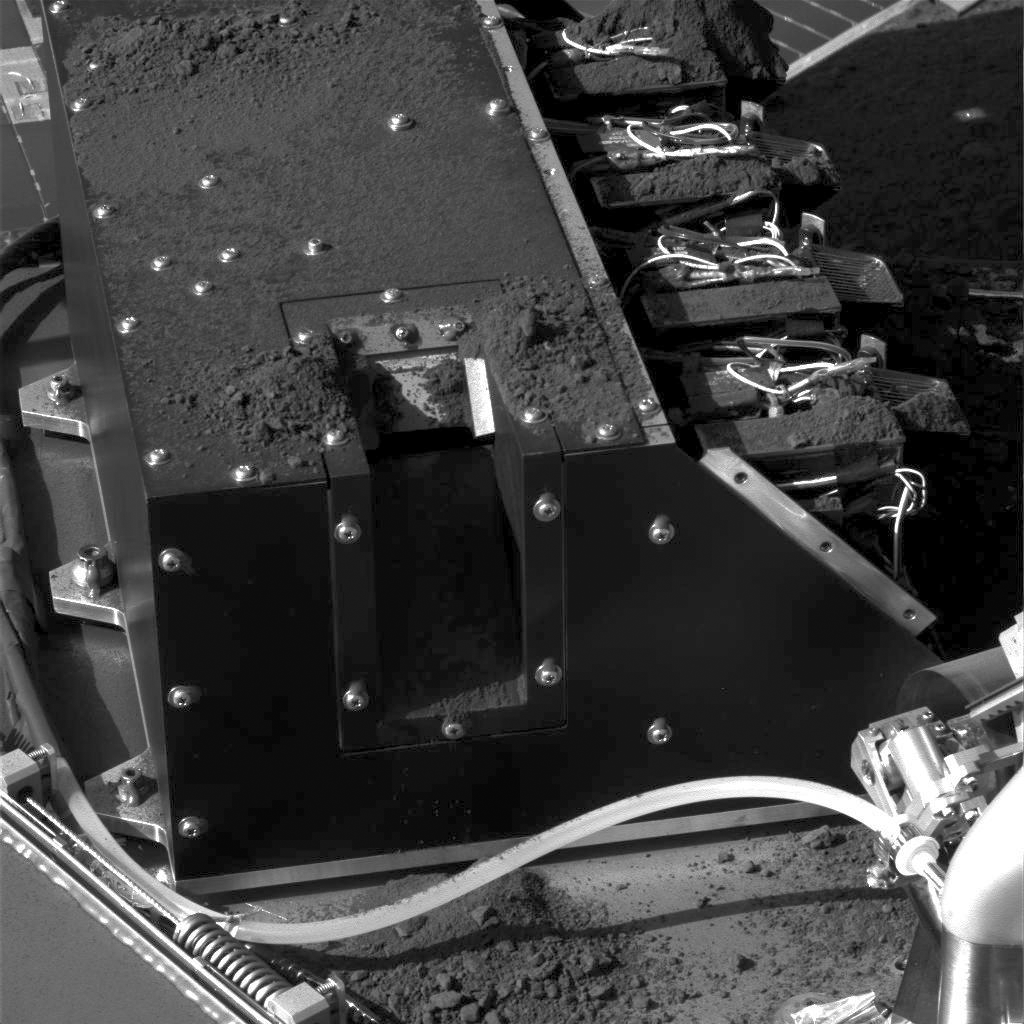

More Soil Delivered to Phoenix Lab

This image, taken by NASA’s Phoenix Mars Lander’s Surface Stereo Imager, documents the delivery of a soil sample from the “Snow White” trench to the Wet Chemistry Laboratory. A small pile of soil is visible on the lower edge of the second cell from the top.This deck-mounted lab is part of Phoenix’s Microscopy, Electrochemistry and Conductivity Analyzer (MECA).

The delivery was made on Sept. 12, 2008, which was Sol 107 (the 107th Martian day) of the mission, which landed on May 25, 2008.

The Wet Chemistry Laboratory mixes Martian soil with an aqueous solution from Earth as part of a process to identify soluble nutrients and other chemicals in the soil. Preliminary analysis of this soil confirms that it is alkaline, and composed of salts and other chemicals such as perchlorate, sodium, magnesium, chloride and potassium. This data validates prior results from that same location, said JPL’s Michael Hecht, the lead scientist for MECA.

In the coming days, the Phoenix team will also fill the final four of eight single-use ovens on another soil-analysis instrument, the Thermal and Evolved Gas Analyzer, or TEGA. The team’s strategy is to deliver as many samples as possible before the power produced by Phoenix’s solar panels declines due to the end of the Martian summer.

The Phoenix Mission is led by the University of Arizona, Tucson, on behalf of NASA. Project management of the mission is by NASA’s Jet Propulsion Laboratory, Pasadena, Calif. Spacecraft development is by Lockheed Martin Space Systems, Denver.

Photojournal Note: As planned, the Phoenix lander, which landed May 25, 2008 23:53 UTC, ended communications in November 2008, about six months after landing, when its solar panels ceased operating in the dark Martian winter.

Credit: NASA/JPL-Caltech/University of Arizona/Texas A&M University